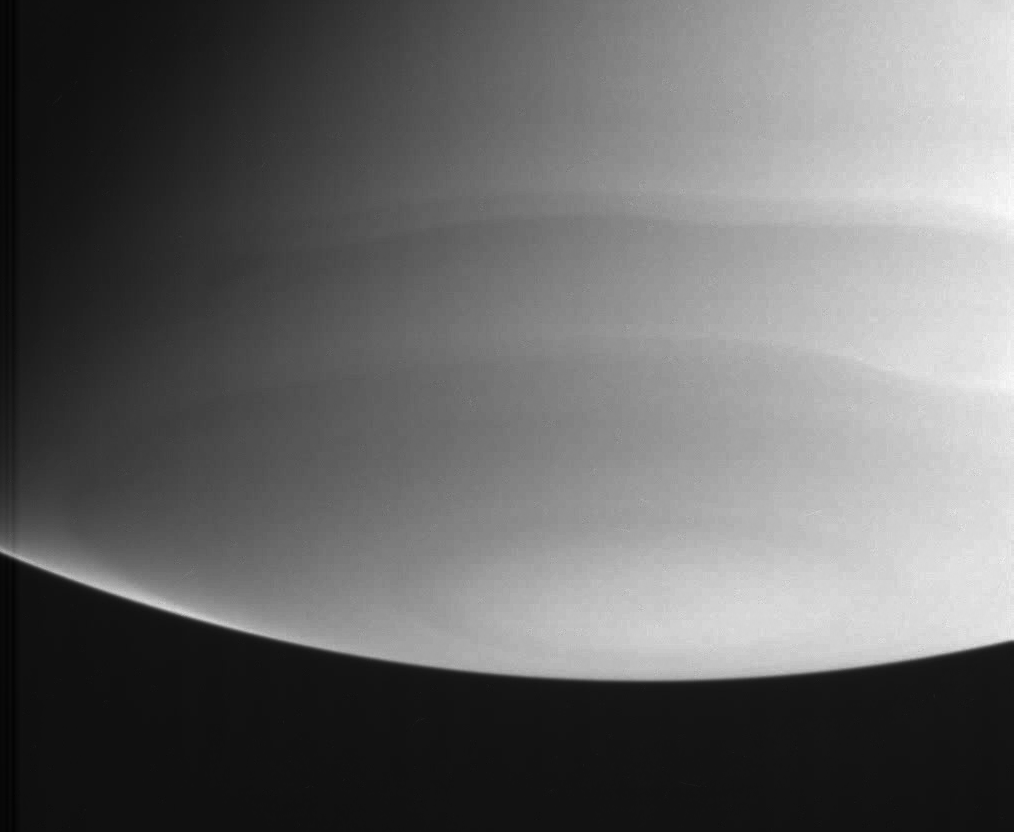

Ultraviolet South Pole

This ultraviolet view shows wavy cloud bands near Saturn’s south polar region. Though the region has some visible features, strong contrast between light and dark cloud bands is notably absent, as are bright and dark spots.

The eye is drawn to a bright wedge near the lower-left limb (apparent edge) of the planet. That wedge falls in a latitude band that borders a darker latitude band a little closer to the pole. Viewing the limb of the planet in ultraviolet light allows scientists to study the high part of the atmosphere (the stratosphere). Scientists can discern from this image that the stratosphere in this latitude band is relatively pure hydrogen and helium and contains very little of the stratospheric haze that causes darkening closer to the pole.

This view was taken with the Cassini spacecraft narrow angle camera on July 21, 2004, at a distance of 6.4 million kilometers (4 million miles) from Saturn. The image scale is 38 kilometers (23 miles) per pixel. The image was taken using a spectral filter centered at 298 nanometers, and reveals different details in the gas giant’s atmosphere than those seen in longer wavelengths. Contrast was slightly enhanced to bring out features in the atmosphere.

The Cassini-Huygens mission is a cooperative project of NASA, the European Space Agency and the Italian Space Agency. The Jet Propulsion Laboratory, a division of the California Institute of Technology in Pasadena, manages the Cassini-Huygens mission for NASA’s Office of Space Science, Washington, D.C. The Cassini orbiter and its two onboard cameras, were designed, developed and assembled at JPL. The imaging team is based at the Space Science Institute, Boulder, Colo.

Credit: NASA/JPL/Space Science Institute